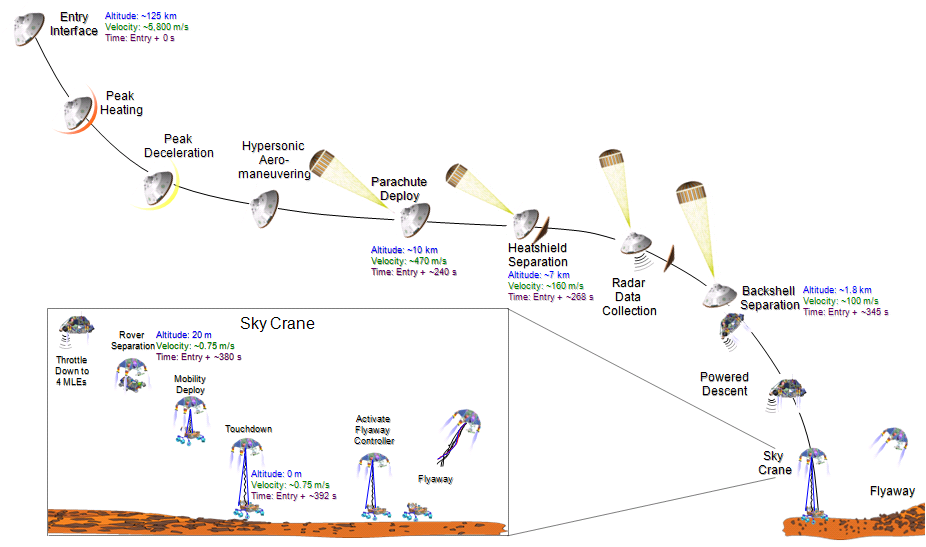

Final Minutes of Curiosity’s Arrival at Mars

This graphic portrays the sequence of key events in August 2012 from the time the NASA’s Mars Science Laboratory spacecraft, with its rover Curiosity, enters the Martian atmosphere to a moment after it touches down on the surface.

The Mars Descent Imager (MARDI) camera on the rover will provide high-definition video of the descent, looking downward, beginning at the time of heat shield separation. An engineering experiment, the Mars Science Laboratory Entry, Descent and Landing Instrument (MEDLI), will measure atmospheric conditions and the performance of the heat shield on the way down.

The values indicated in this graphic are an example case. The actual timing and altitudes for these events may differ due to differences among the candidate landing sites and unpredictable factors in atmospheric conditions on landing day. For example, the touchdown is indicated in the chart as about 392 seconds after atmospheric entry, but it could be as long as about 480 seconds after entry, depending on which landing site is selected. Also, even for a given site, times for the opening of the parachute could vary by 10 to 15 seconds for a successful landing.

Enclosed inside the capsule formed by the back shell and heat shield, the craft enters the atmosphere at an altitude of about 125 kilometers (78 miles) and a velocity of about 5,800 meters per second (about 13,000 miles per hour).

The parachute deploys about 240 seconds later at an altitude of about 10 kilometers (about 6 miles) and a velocity of about 470 meters per second (about 1,050 miles per hour). After about 28 more seconds, the heat shield separates and drops away at an altitude of about 7 kilometers (about 4 miles) and a velocity of about 160 meters per second (about 360 miles per hour). The rover, with its descent-stage “rocket backpack,” is still attached to the back shell on the parachute. The radar on the descent stage begins collecting data about velocity and altitude.

The back shell, with parachute attached, separates from the descent stage and rover about 77 seconds after heat shield separation, about 1.8 kilometers (1.1 miles) above the ground and still rushing toward the ground at about 100 meters per second (about 225 miles per hour). All eight throttleable retrorockets on the descent stage, called Mars landing engines (MLE’s), begin firing for the powered descent phase.

Four of the eight engines shut off just before nylon cords begin to spool out to lower the rover from the descent stage for the “sky crane” landing. The rover separates from the descent stage, though still attached by the sky crane bridle, at an altitude of about 20 meters (about 66 feet), with about 12 seconds to go before touchdown. The rover’s wheels and suspension system, which double as the landing gear, pop into place just before touchdown at about 0.75 meters per second (about 1.7 miles per hour). When the spacecraft senses touchdown, the connecting cords are severed and the descent stage flies out of the way.

Credit: NASA/JPL-Caltech